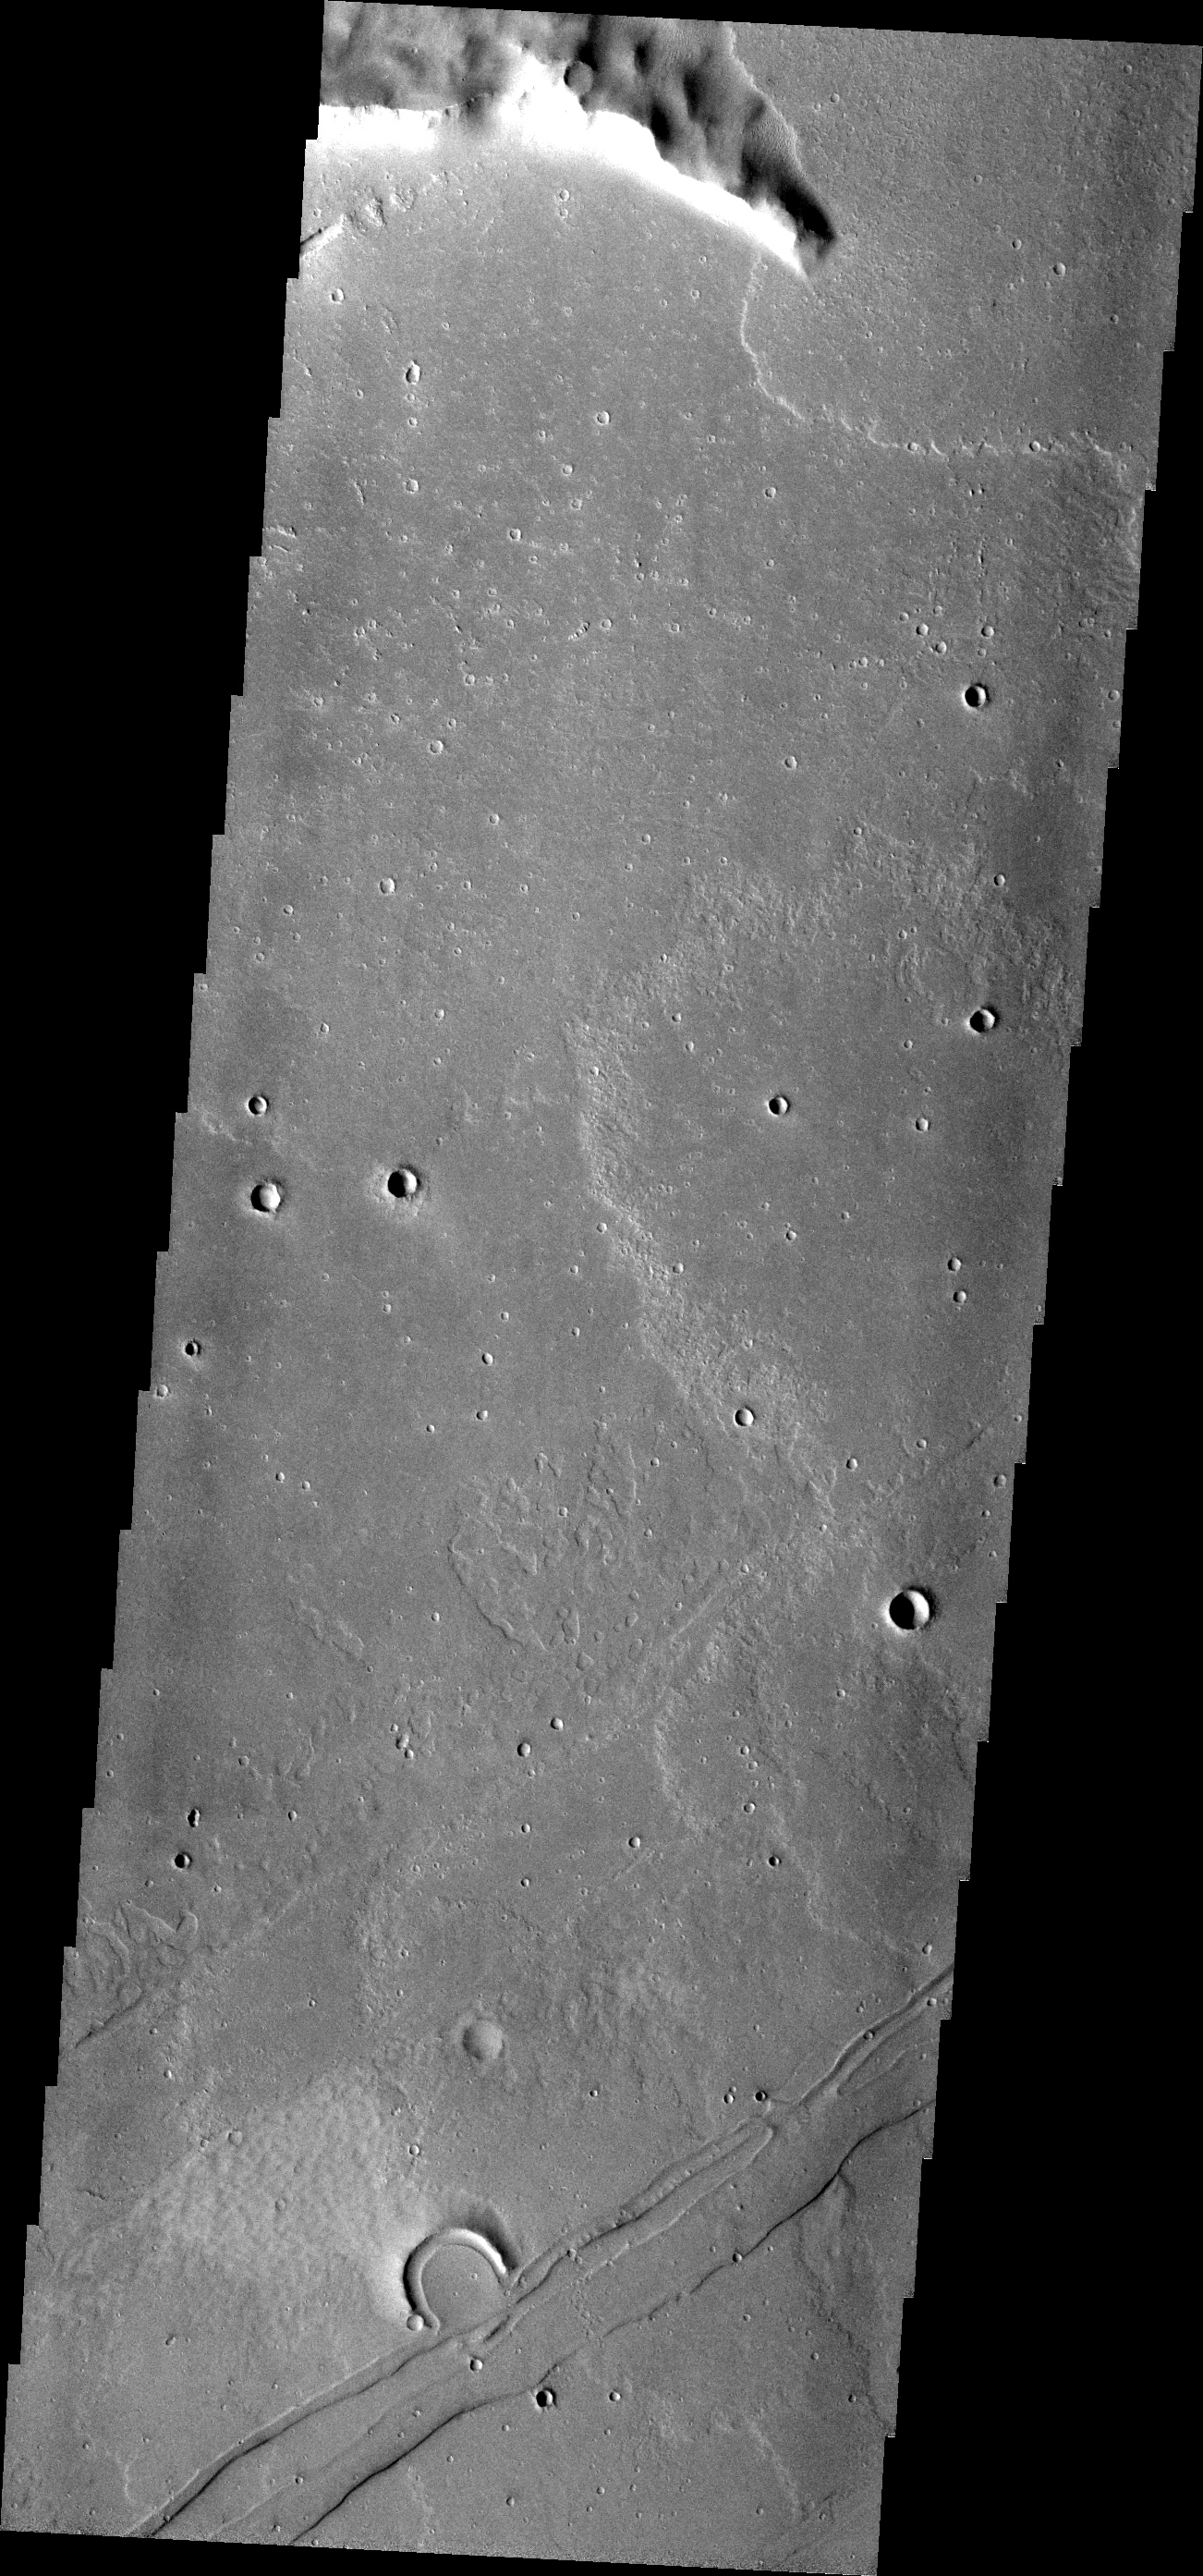

THEMIS ART #86

A horseshoe for luck! This volcanic vent in Daedalia is bound on the south by a graben.

Image information: VIS instrument. Latitude -23.7N, Longitude 222.4E. 17 meter/pixel resolution.

Please see the THEMIS Data Citation Note for details on crediting THEMIS images.

Note: this THEMIS visual image has not been radiometrically nor geometrically calibrated for this preliminary release. An empirical correction has been performed to remove instrumental effects. A linear shift has been applied in the cross-track and down-track direction to approximate spacecraft and planetary motion. Fully calibrated and geometrically projected images will be released through the Planetary Data System in accordance with Project policies at a later time.

NASA’s Jet Propulsion Laboratory manages the 2001 Mars Odyssey mission for NASA’s Office of Space Science, Washington, D.C. The Thermal Emission Imaging System (THEMIS) was developed by Arizona State University, Tempe, in collaboration with Raytheon Santa Barbara Remote Sensing. The THEMIS investigation is led by Dr. Philip Christensen at Arizona State University. Lockheed Martin Astronautics, Denver, is the prime contractor for the Odyssey project, and developed and built the orbiter. Mission operations are conducted jointly from Lockheed Martin and from JPL, a division of the California Institute of Technology in Pasadena.

Credit: NASA/JPL/ASU